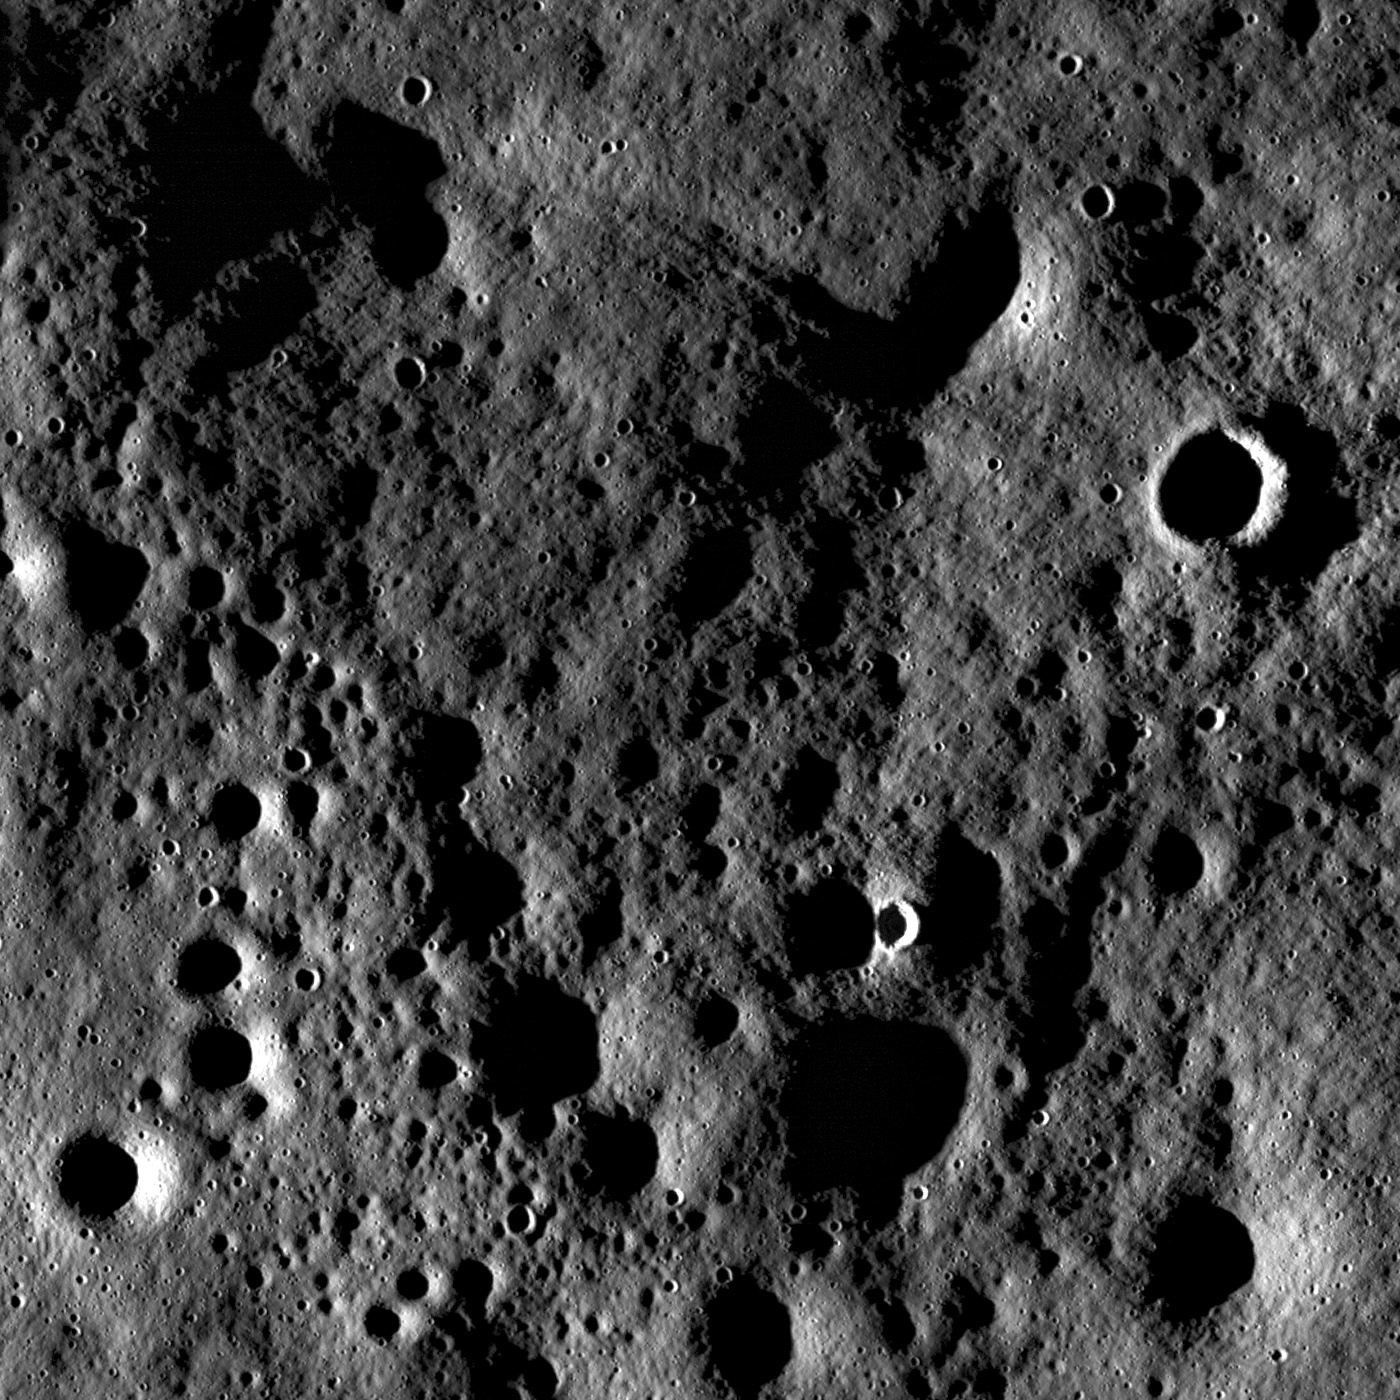

Farside Northern Highlands

Rugged highland terrain on the farside of the Moon, south of Cantor crater. Image width is ~3.4 kilometers.

Close-up view on the lunar farside south of Cantor crater (38.2°N, 118.6°E) taken at sunset (incidence angle 87°). Although the pronounced shadows hide the interiors of craters, the high incidence angle exaggerates the surrounding terrain so that subtle surface features are enhanced. In these lighting conditions, the Moon looks pulverized, softened, and pock-marked with craters of variable sizes and relative ages. Some craters are very bright and have well-defined rims while others are barely noticeable as shallow depressions.

The large number of craters influence the texture of the surface as the impact process removes material from the site of impact and transports it as ejecta onto the surrounding surface. The redistribution of ejecta material churns up the regolith (a process called impact gardening), smoothing the surface and filling in older craters. While there are many small craters (<100 m in diameter) visible in this image, there are also much larger craters (hundreds to thousands of meters in diameter, such as the crater rim visible near the bottom of the full NAC image) in the vicinity of Cantor that are responsible for a significant redistribution of material. The surface in this NAC frame suggests that both the craters visible in this frame and those surrounding Cantor are responsible for the much of the surface texture we observe.

LROC WAC monochrome mosaic of Cantor crater and surrounding terrain. Cantor crater, ~81 kilometers diameter, is slightly elongated in the north-south direction and has a polygonal-shaped rim. The arrow notes the location of the opening LROC NAC image

NASA’s Goddard Space Flight Center built and manages the mission for the Exploration Systems Mission Directorate at NASA Headquarters in Washington. The Lunar Reconnaissance Orbiter Camera was designed to acquire data for landing site certification and to conduct polar illumination studies and global mapping. Operated by Arizona State University, LROC consists of a pair of narrow-angle cameras (NAC) and a single wide-angle camera (WAC). The mission is expected to return over 70 terabytes of image data.

Credit: NASA/GSFC/Arizona State University